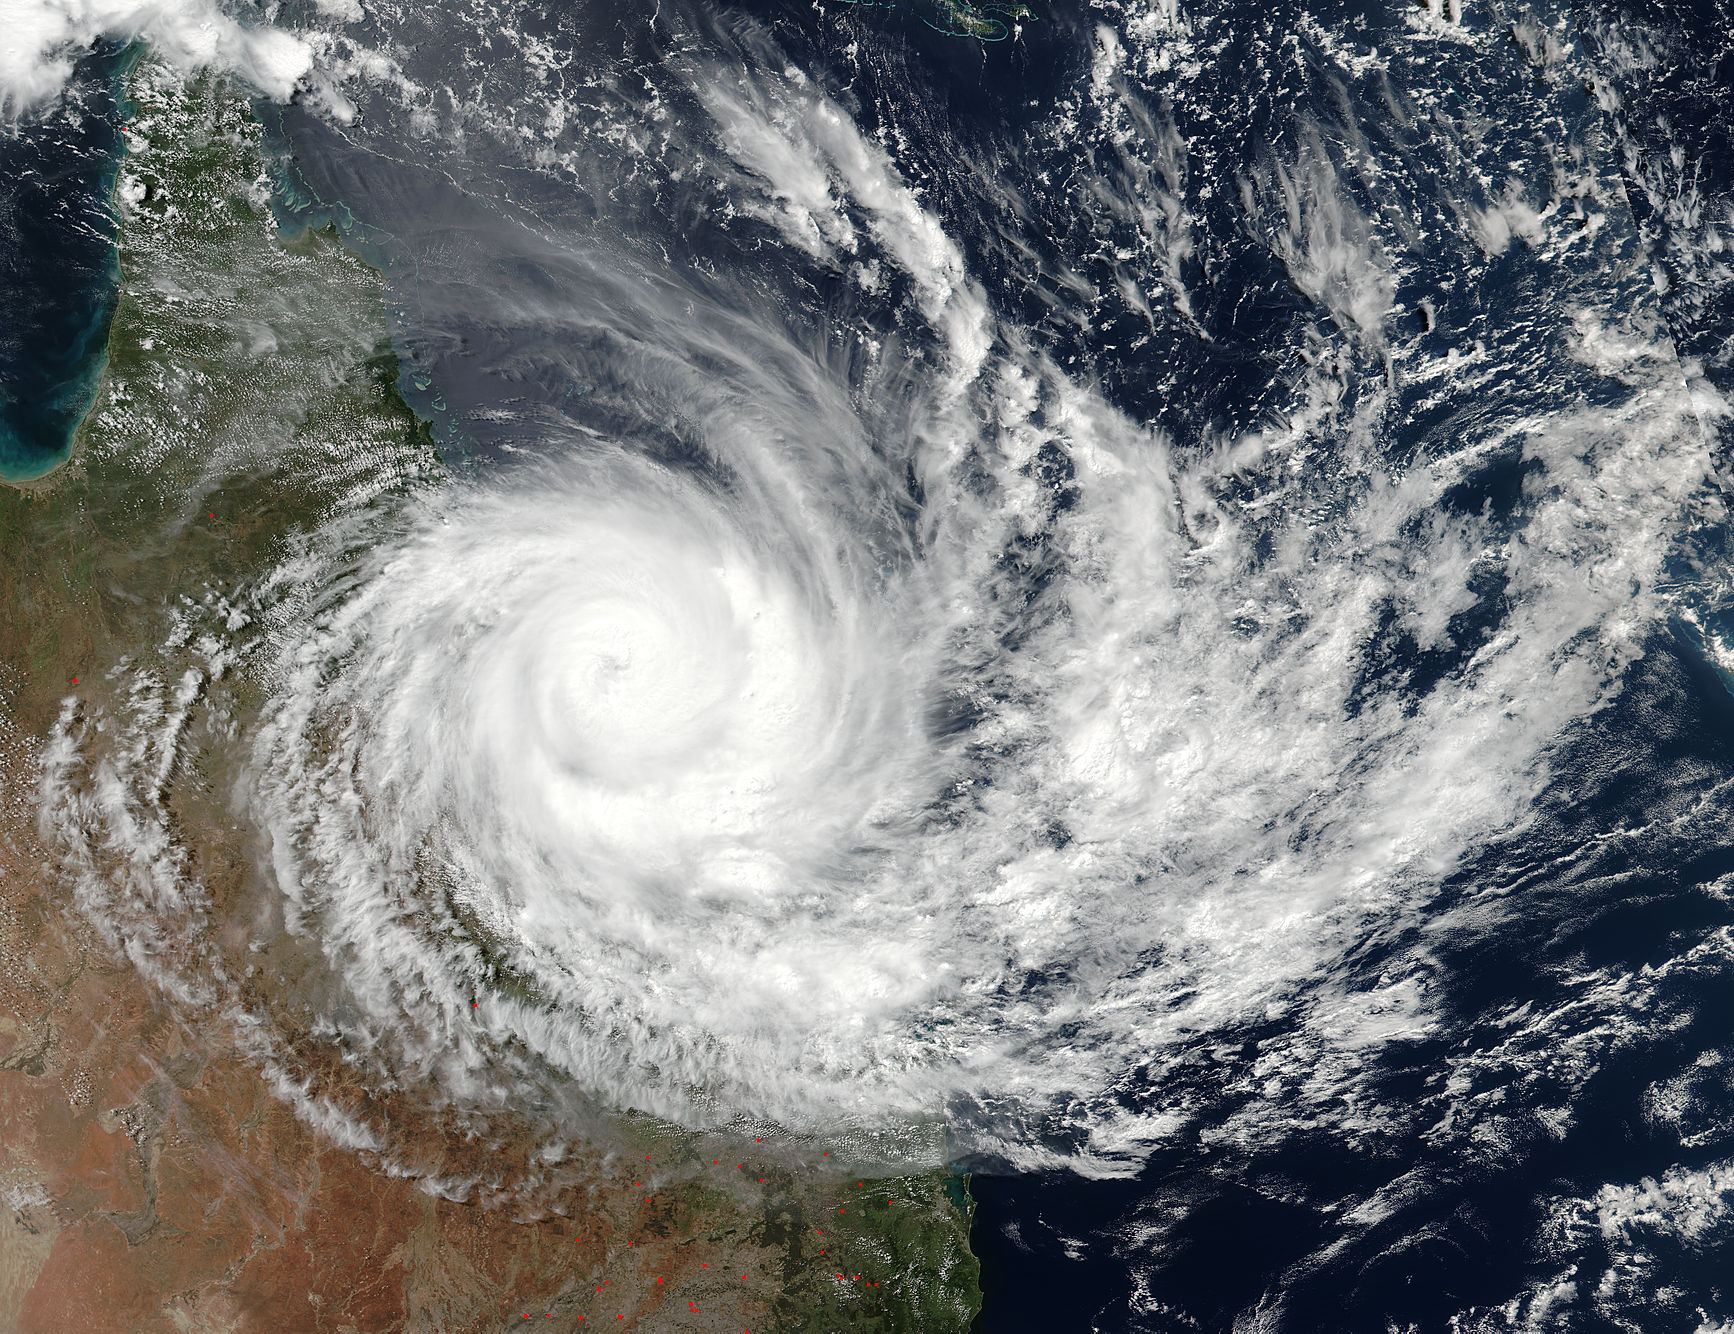

NASA Sees Tropical Cyclone Debbie Make Landfall in Queensland

Tropical Cyclone Debbie made landfall in Queensland bringing heavy rainfall, hurricane-force winds, rough seas, and flooding. NASA-NOAA's Suomi NPP satellite provided a visible look at the storm from space while NASA's Aqua satellite analyzed cloud temperatures to determine the location of the strongest storms within.

Credit: NASA/NOAA/Suomi NPP